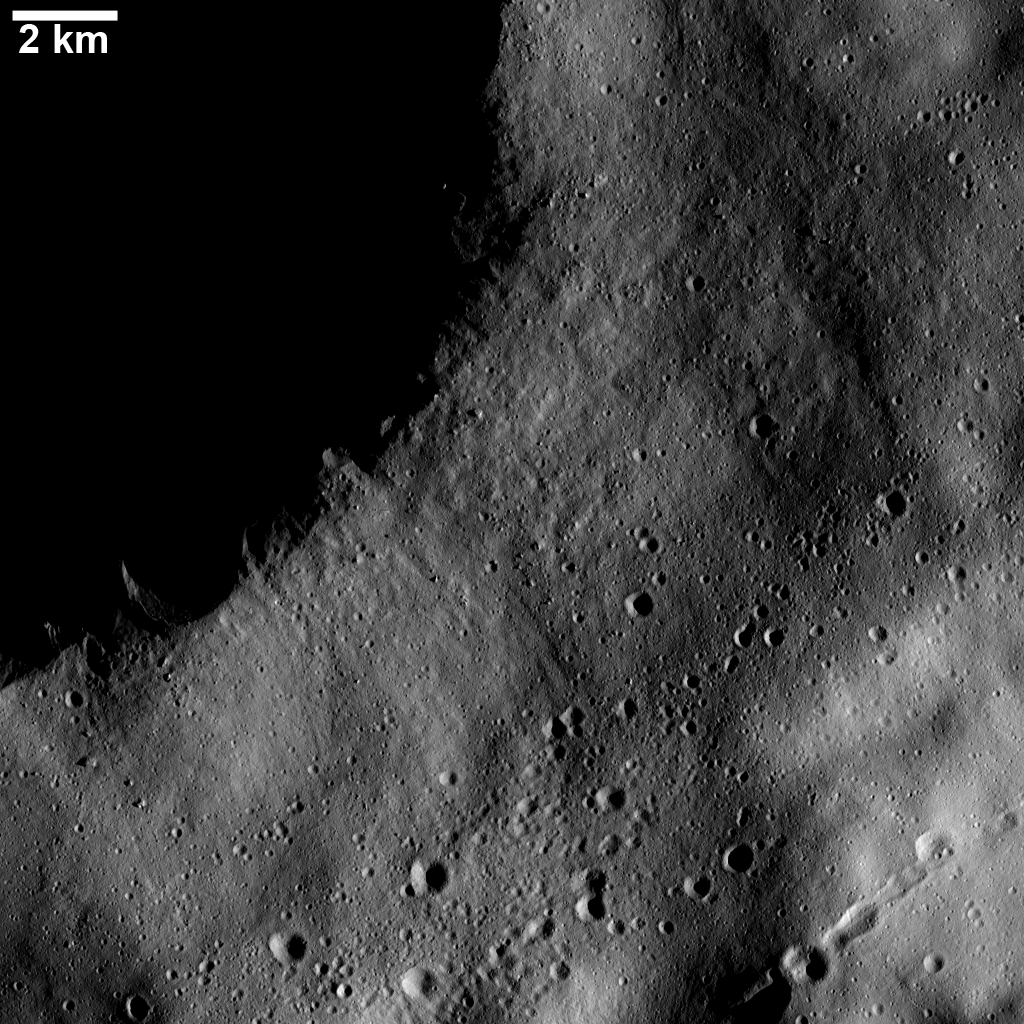

Chains and Clusters of Secondary Craters

This Dawn FC (framing camera) image shows numerous linear chains and clusters of small craters. These chains and clusters of craters were created by material that was ejected during the formation of a larger crater, which is located far outside of this image. These craters are called secondary craters because they are formed by material ejected from a primary impact of material from space. There is a large crater in shadow at the top left of the image. The chains and clusters do not originate from this crater because there are not orientated radially to it, as if they were ejected from the crater.

This image is located in Vesta’s Gegania quadrangle and the center of the image is 20.8 degrees north latitude, 18.4 degrees east longitude. NASA’s Dawn spacecraft obtained this image with its framing camera on Dec. 13, 2011. This image was taken through the camera’s clear filter. The distance to the surface of Vesta is 196 kilometers (122 miles) and the image has a resolution of about 19 meters (62 feet) per pixel. This image was acquired during the LAMO (low-altitude mapping orbit) phase of the mission.

The Dawn mission to Vesta and Ceres is managed by NASA’s Jet Propulsion Laboratory, a division of the California Institute of Technology in Pasadena, for NASA’s Science Mission Directorate, Washington D.C. UCLA is responsible for overall Dawn mission science. The Dawn framing cameras have been developed and built under the leadership of the Max Planck Institute for Solar System Research, Katlenburg-Lindau, Germany, with significant contributions by DLR German Aerospace Center, Institute of Planetary Research, Berlin, and in coordination with the Institute of Computer and Communication Network Engineering, Braunschweig. The Framing Camera project is funded by the Max Planck Society, DLR, and NASA/JPL.

Credit: NASA/JPL-Caltech/UCLA/MPS/DLR/IDA